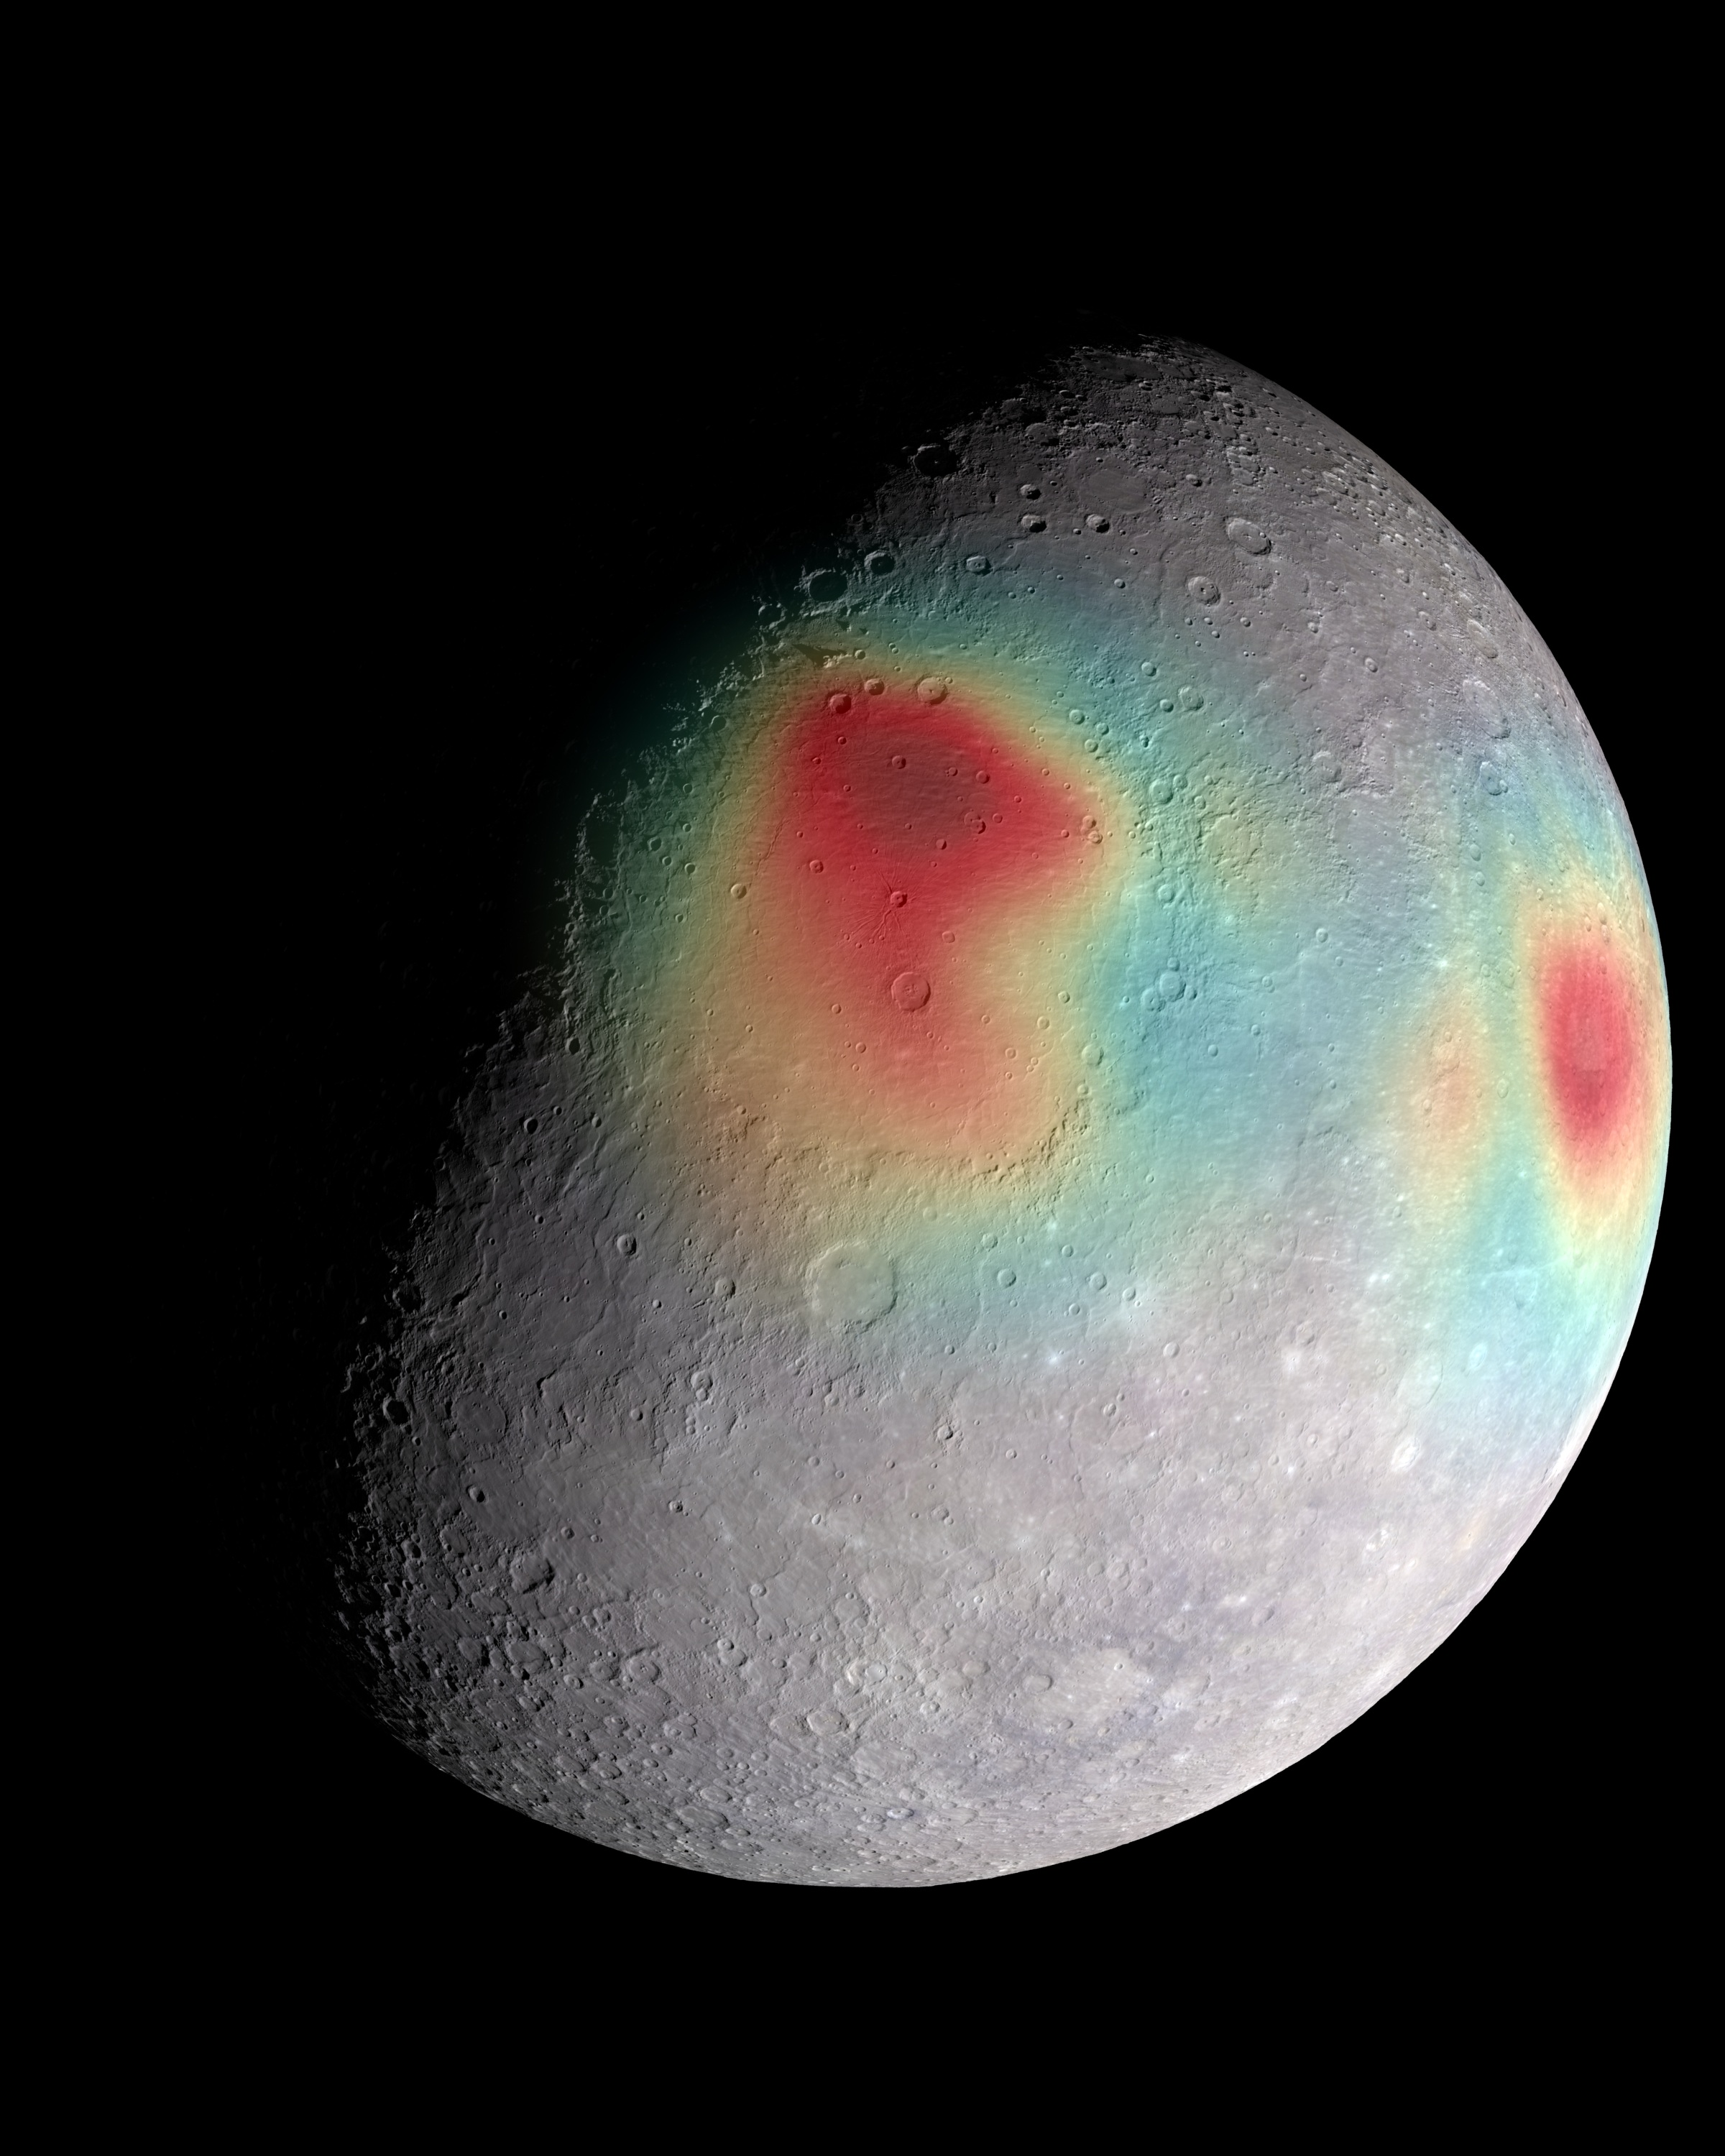

Gravity Anomalies

Analysis of radio tracking data have enabled maps of the gravity field of Mercury to be derived. In this image, overlain on a mosaic obtained by MESSENGER’s Mercury Dual Imaging System and illuminated with a shape model determined from stereo-photoclinometry, Mercury’s gravity anomalies are depicted in colors. Red tones indicate mass concentrations, centered on the Caloris basin (center) and the Sobkou region (right limb). Such large-scale gravitational anomalies are signatures of subsurface structure and evolution. The north pole is near the top of the sunlit area in this view.

The MESSENGER spacecraft is the first ever to orbit the planet Mercury, and the spacecraft’s seven scientific instruments and radio science investigation are unraveling the history and evolution of the Solar System’s innermost planet. In the mission’s more than four years of orbital operations, MESSENGER has acquired over 250,000 images and extensive other data sets. MESSENGER’s highly successful orbital mission is about to come to an end, as the spacecraft runs out of propellant and the force of solar gravity causes it to impact the surface of Mercury in April 2015.

For information regarding the use of images, see the MESSENGER image use policy.

Credit: NASA/Goddard Space Flight Center Science Visualization Studio/Johns Hopkins University Applied Physics Laboratory/Carnegie Institution of Washington